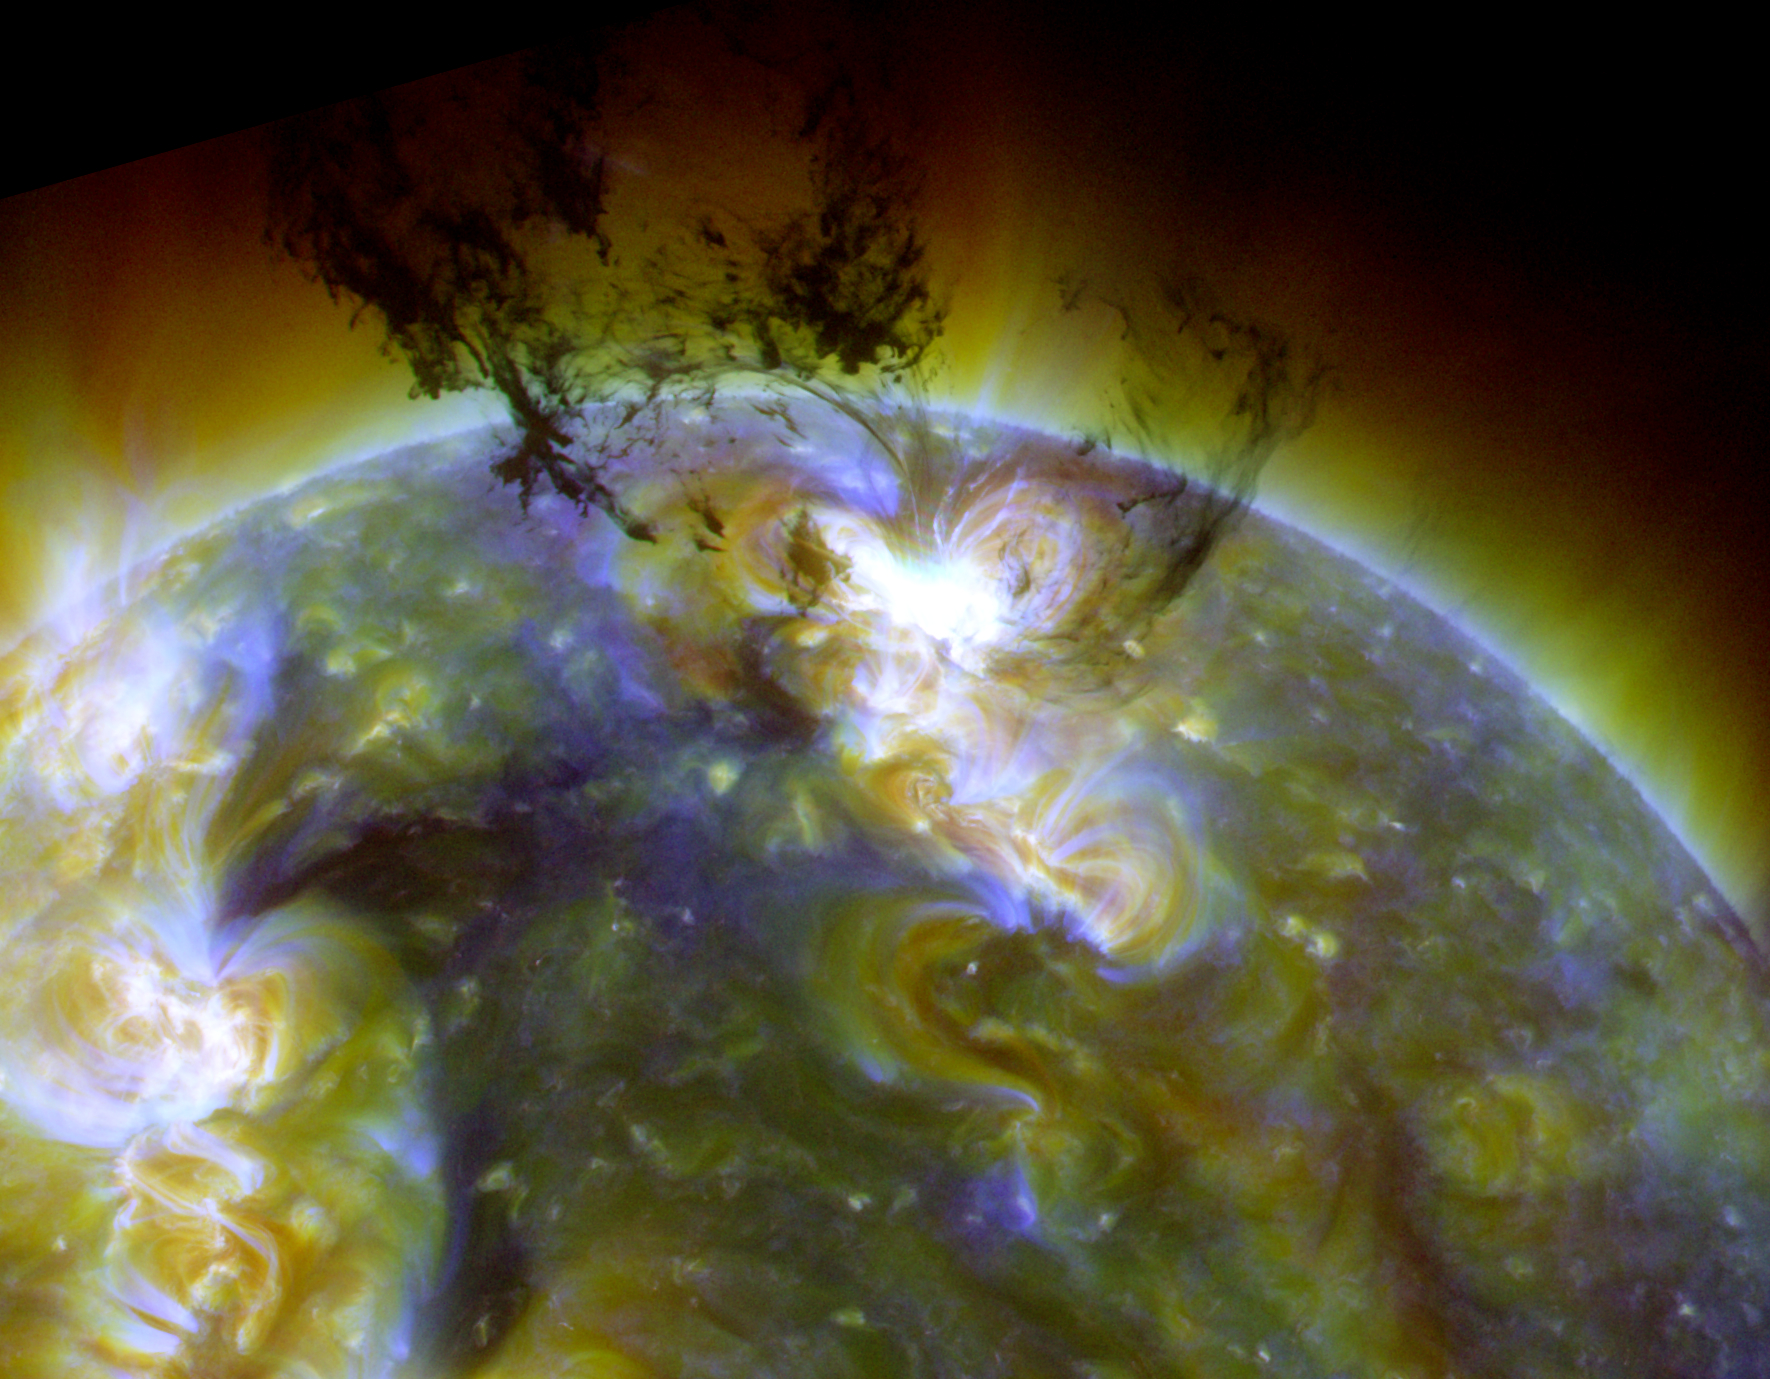

SDO Reveals Star-Forming Eruptions

Spectacular eruption: On June 7, 2011, SDO captured this image as a massive eruption lifted an enormous amount of cool, dark material into the corona. Most of that material fell back onto the sun, where the gravitational energy of the fall caused it to heat up to a million degrees and more. Scientists concluded that this event on the sun was a small-scale version of what happens as stars form and collect gases via gravity. Thus, AIA allowed us to study in detail a phenomenon that cannot be observed so closely anywhere else in the universe.

Credit: NASA/SDO/AIA/LMSAL